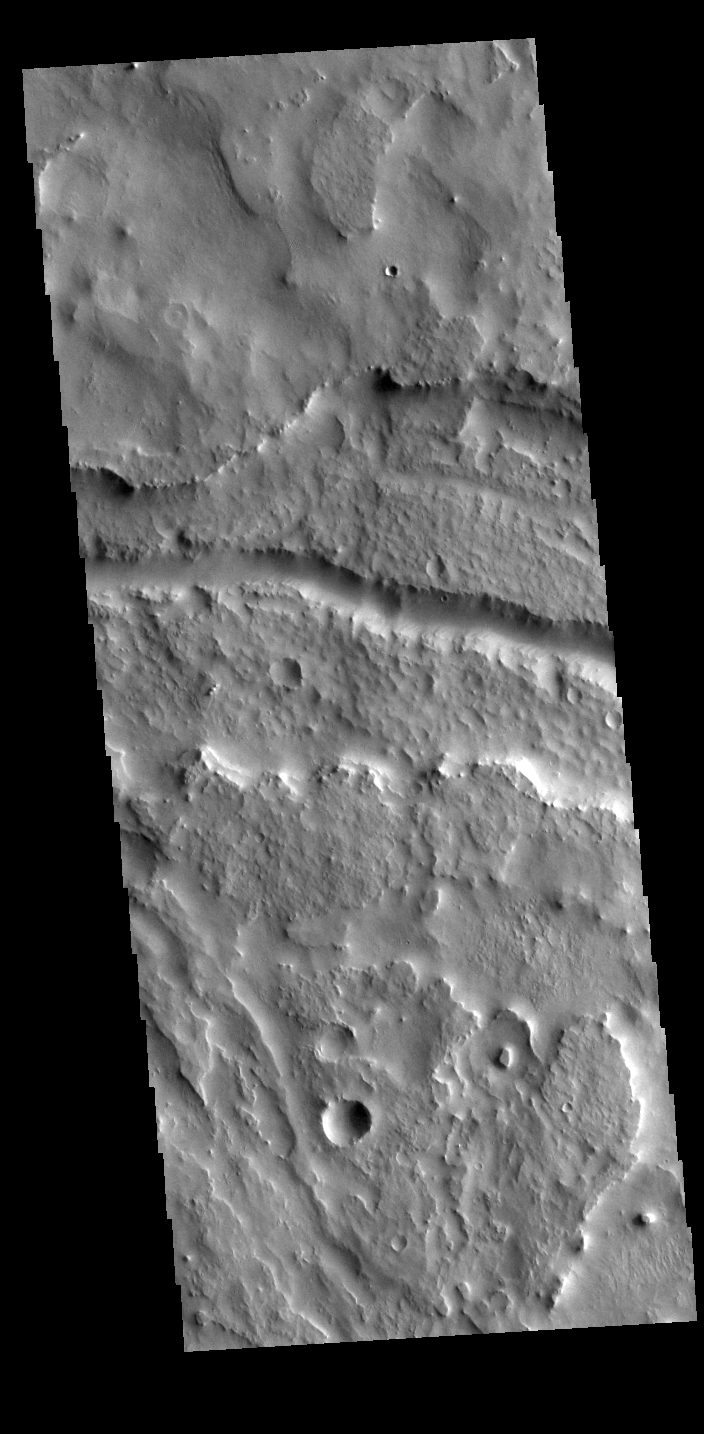

Indus Vallis

Today’s VIS image shows part of Indus Vallis, located in northern Terra Sabaea. The channel system is over 300 km (186 miles) long.

Credit: NASA/JPL-Caltech/ASU